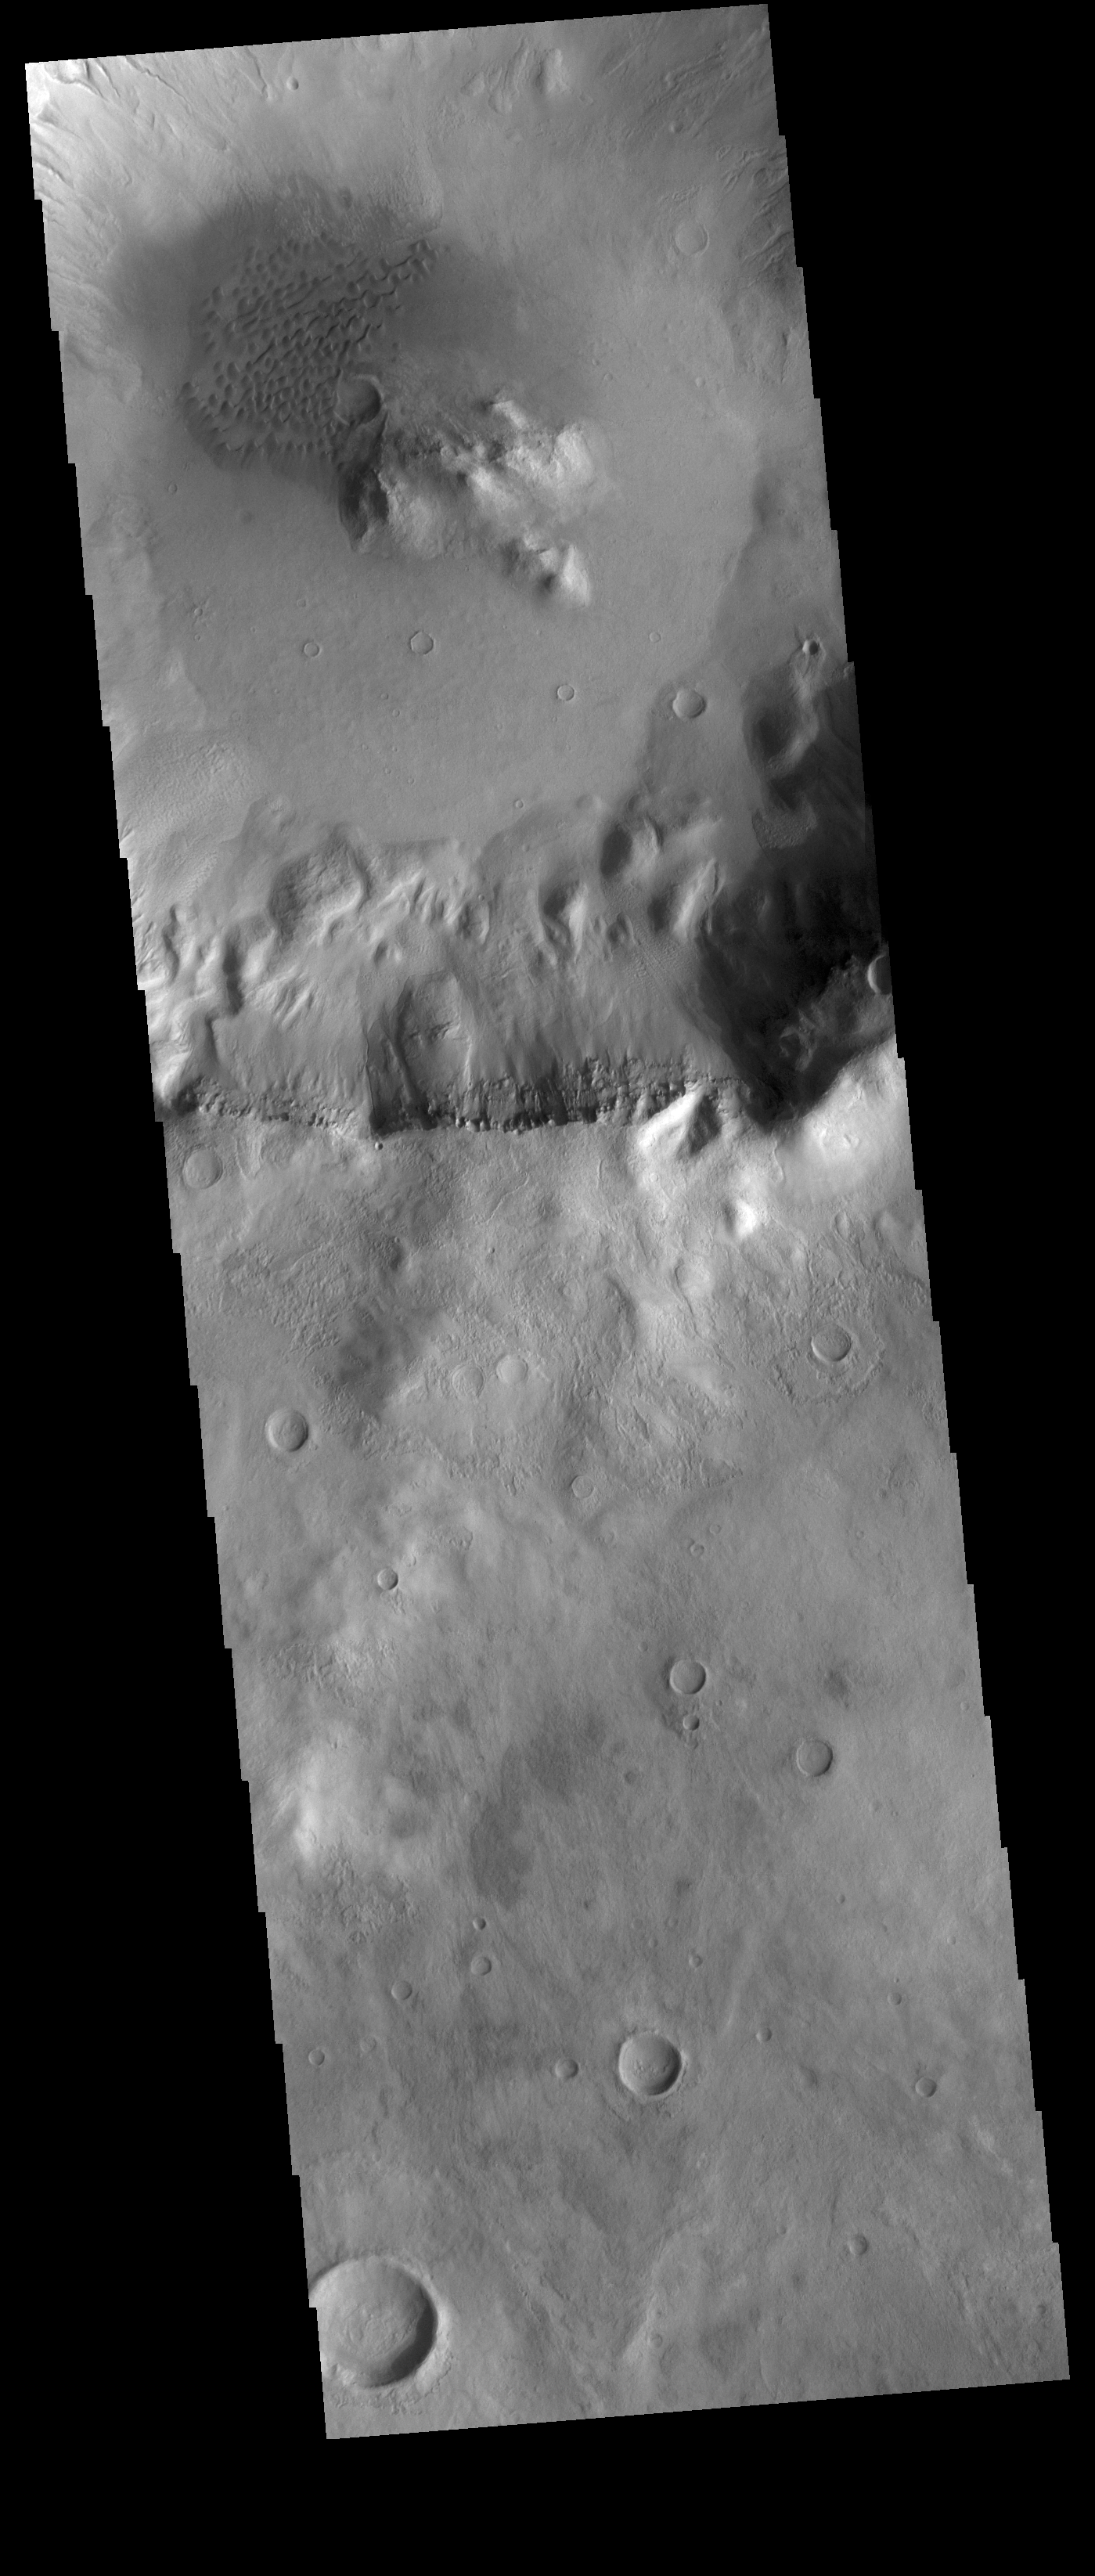

Crater Dunes

A field of sand dunes is visible on the floor of this unnamed crater. The crater is located in Terra Sirenum.

Credit: NASA/JPL-Caltech/ASU